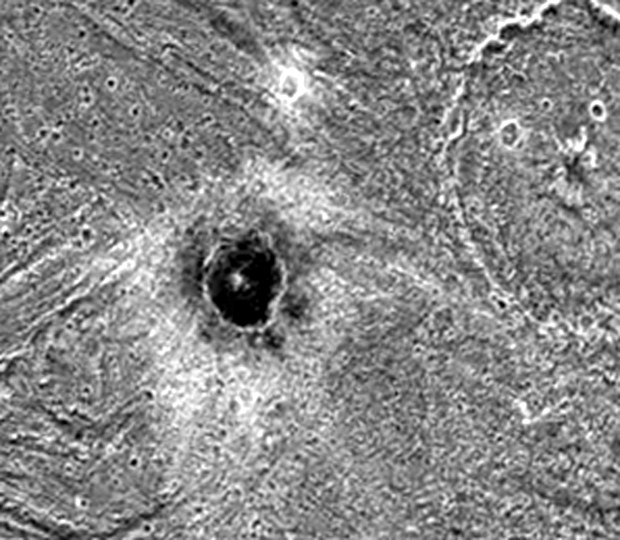

Khensu Crater on Ganymede

The dark-floored crater, Khensu, is the target of this image of Ganymede. The solid state imaging camera on NASA’s Galileo spacecraft imaged this region as it passed Ganymede during its second orbit through the Jovian system. Khensu is located at 2 degrees latitude and 153 degrees longitude in a region of bright terrain known as Uruk Sulcus, and is about 13 kilometers (8 miles) in diameter. Like some other craters on Ganymede, it possesses an unusually dark floor and a bright ejecta blanket. The dark component may be residual material from the impactor that formed the crater. Another possibility is that the impactor may have punched through the bright surface to reveal a dark layer beneath.

Another large crater named El is partly visible in the top-right corner of the image. This crater is 54 kilometers (34 miles) in diameter and has a small “pit” in its center. Craters with such a “central pit” are common across Ganymede and are especially intriguing since they may reveal secrets about the structure of the satellite’s shallow subsurface.

North is to the top-left of the picture and the sun illuminates the surface from nearly overhead. The image covers an area about 100 kilometers (62 miles) by 86 kilometers (54 miles) across at a resolution of 111 meters (370 feet) per picture element. The image was taken on September 6, 1996 by the solid state imaging (CCD) system on NASA’s Galileo spacecraft.

The Jet Propulsion Laboratory, Pasadena, CA manages the Galileo mission for NASA’s Office of Space Science, Washington, DC. JPL is an operating division of California Institute of Technology (Caltech).

Credit: NASA/JPL/Brown University